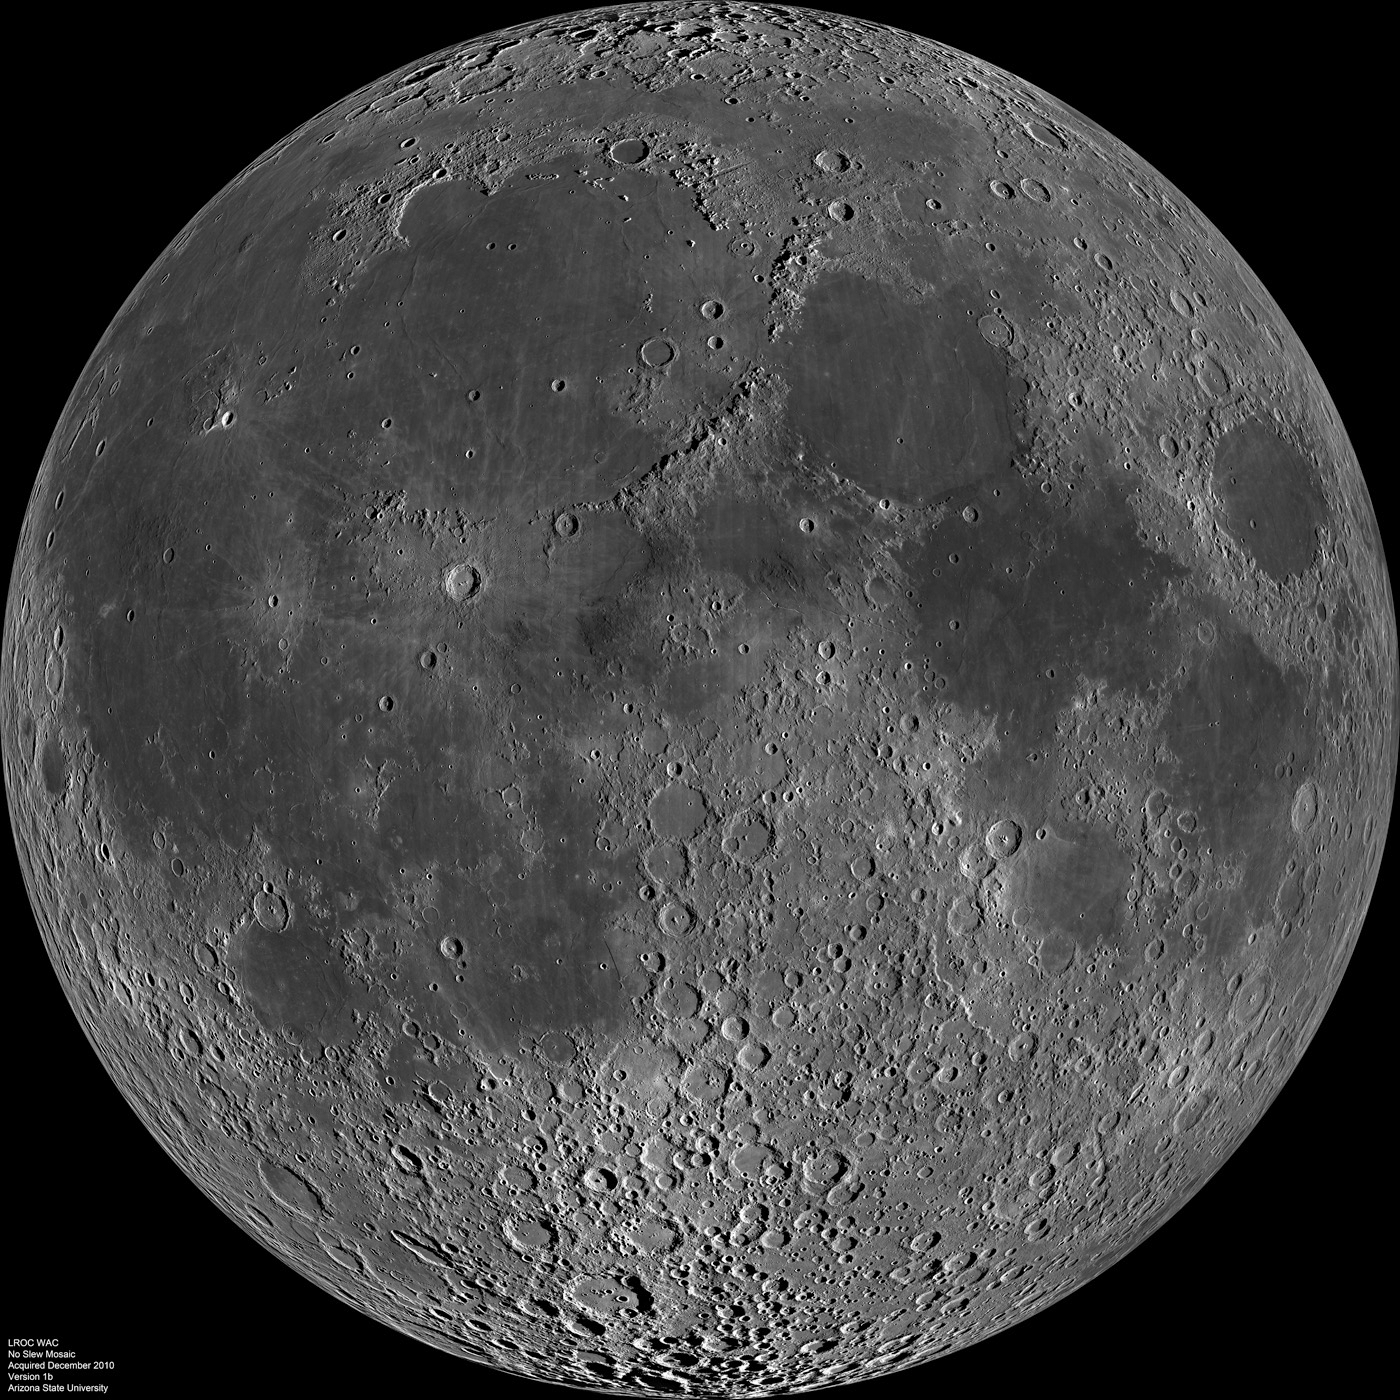

Nearside Spectacular

LROC WAC mosaic of the lunar nearside.

For two weeks in mid-December 2010, the LRO spacecraft remained nadir looking (straight down) so that the LROC Wide Angle Camera (WAC) could acquire ~1300 images, allowing the LROC team to construct this spectacular mosaic. As the Moon rotated under LRO’s orbit, the ground track progressed from east to west (right to left in this mosaic), and the incidence angle at the equator increased from 69° to 82° (at noontime the incidence angle is 0°).

Same WAC mosaic with major mare and craters labeled.
The Moon’s diameter is 3474 kilometers (2159 miles)

NASA’s Goddard Space Flight Center built and manages the mission for the Exploration Systems Mission Directorate at NASA Headquarters in Washington. The Lunar Reconnaissance Orbiter Camera was designed to acquire data for landing site certification and to conduct polar illumination studies and global mapping. Operated by Arizona State University, LROC consists of a pair of narrow-angle cameras (NAC) and a single wide-angle camera (WAC). The mission is expected to return over 70 terabytes of image data.

Credit: NASA/GSFC/Arizona State University